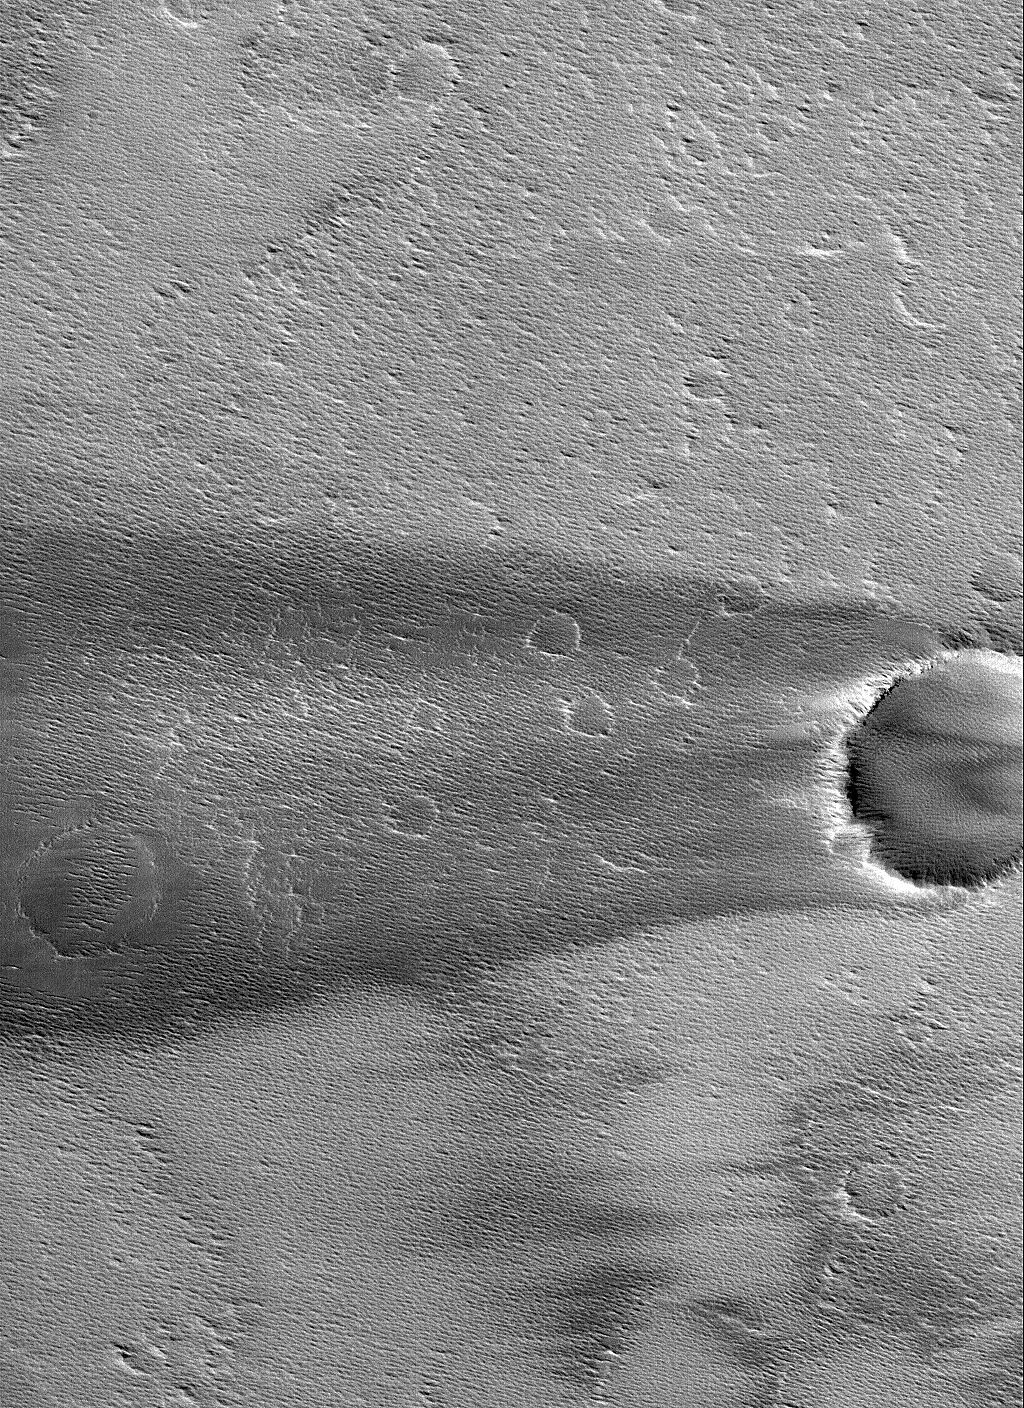

Daedalia Streak

1 December 2005
This Mars Global Surveyor (MGS) Mars Orbiter Camera (MOC) image shows a dark wind streak formed in the lee of a crater in Daedalia Planum. The winds responsible for the streak blew from right (east) to left (west).

Location near: 11.7°S, 136.4°W
Image width: width: ~3 km (~1.9 mi)
Illumination from: lower left
Season: Southern Summer

Credit: NASA/JPL/Malin Space Science Systems